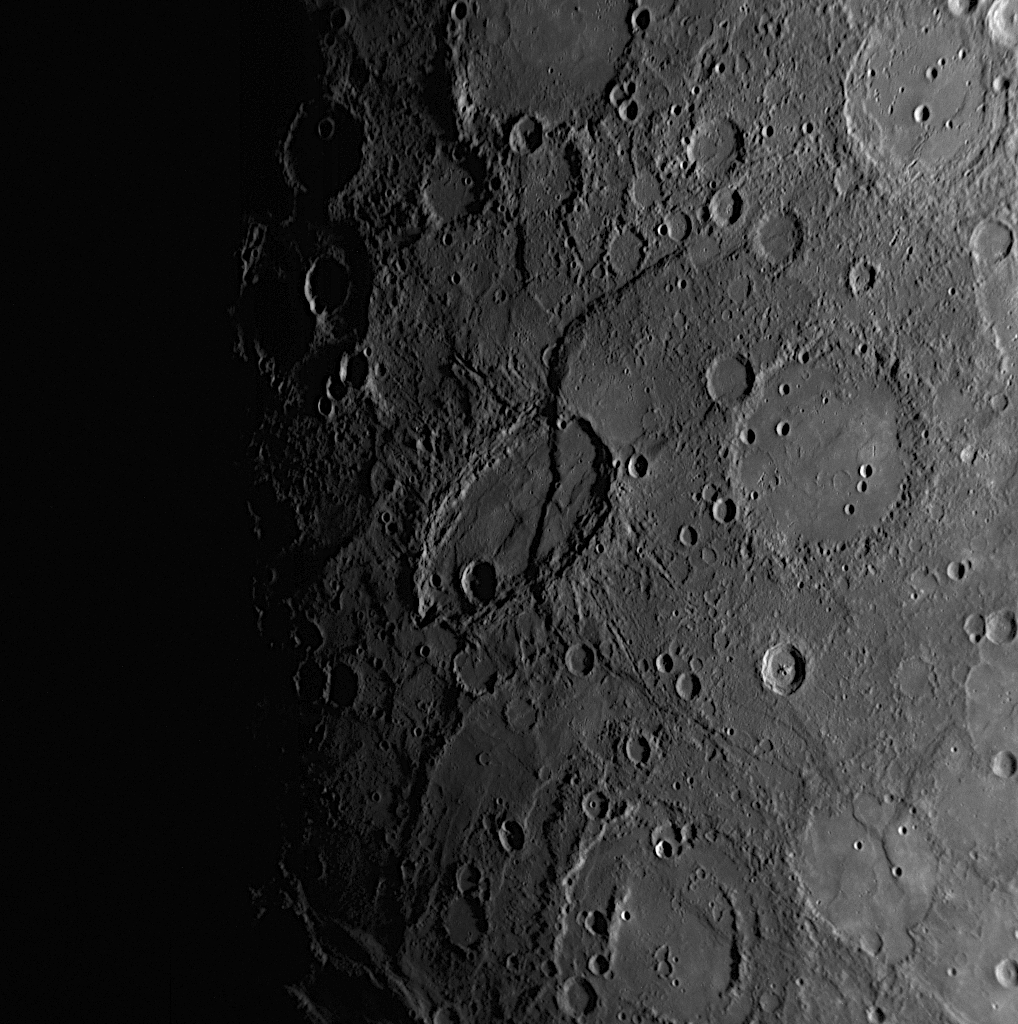

Beagle Rupes Gives Sveinsdóttir an Uplifting Experience

Named for Júlíana Sveinsdóttir, an Icelandic painter and textile artist, Sveinsdóttir crater superimposed by Beagle Rupes is a distinctive feature on Mercury’s landscape. Unusually elliptical in shape, the crater was produced by the impact of an object that hit Mercury’s surface obliquely. More than 600 kilometers (370 miles) long and one of the largest fault scarps on the planet, Beagle Rupes marks the surface expression of a large thrust fault believed to have formed as Mercury cooled and the entire planet shrank. Beagle Rupes crosscuts Sveinsdóttir crater and has uplifted the easternmost portion (right side portion) of the crater floor by almost a kilometer, indicating that most of the fault activity at Beagle Rupes occurred after the impact that created Sveinsdóttir. Crosscutting relationships such as this are used to understand the sequence in time of the different processes that have affected Mercury’s evolution.

Date Acquired: January 14, 2008
Image Mission Elapsed Time (MET):108830230
Instrument: Narrow Angle Camera (NAC) of the Mercury Dual Imaging System (MDIS)
Resolution: 0.77 kilometers/pixel (0.48 miles/pixel)
Scale: This image is about 780 kilometers (490 miles) across; Sveinsdóttir crater is about 120 kilometers by 220 kilometers (75 miles by 140 miles)
Spacecraft Altitude: 30,300 kilometers (18,800 miles)

These images are from MESSENGER, a NASA Discovery mission to conduct the first orbital study of the innermost planet, Mercury. For information regarding the use of images, see the MESSENGER image use policy.

Credit: NASA/Johns Hopkins University Applied Physics Laboratory/Carnegie Institution of Washington